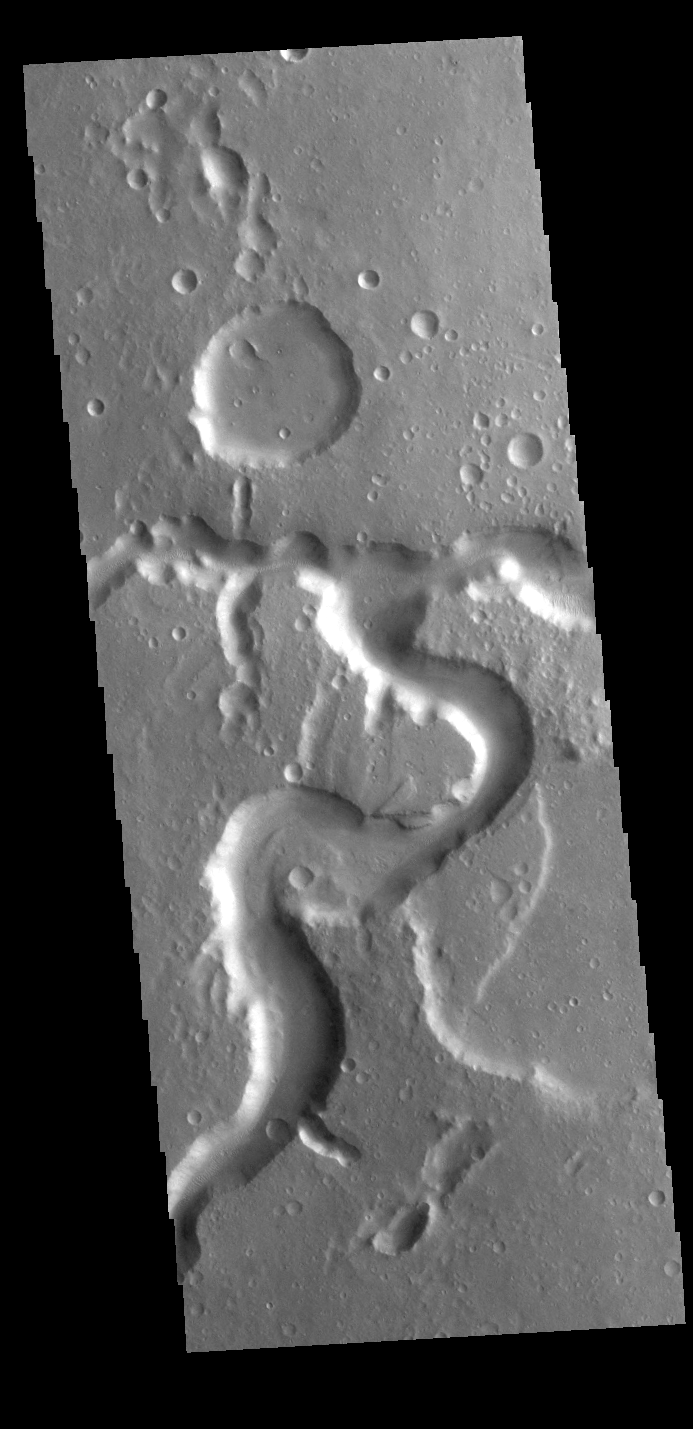

Nanedi Valles

This VIS image shows a section of Nanedi Valles, located in Xanthe Terra.

Credit: NASA/JPL-Caltech/ASU